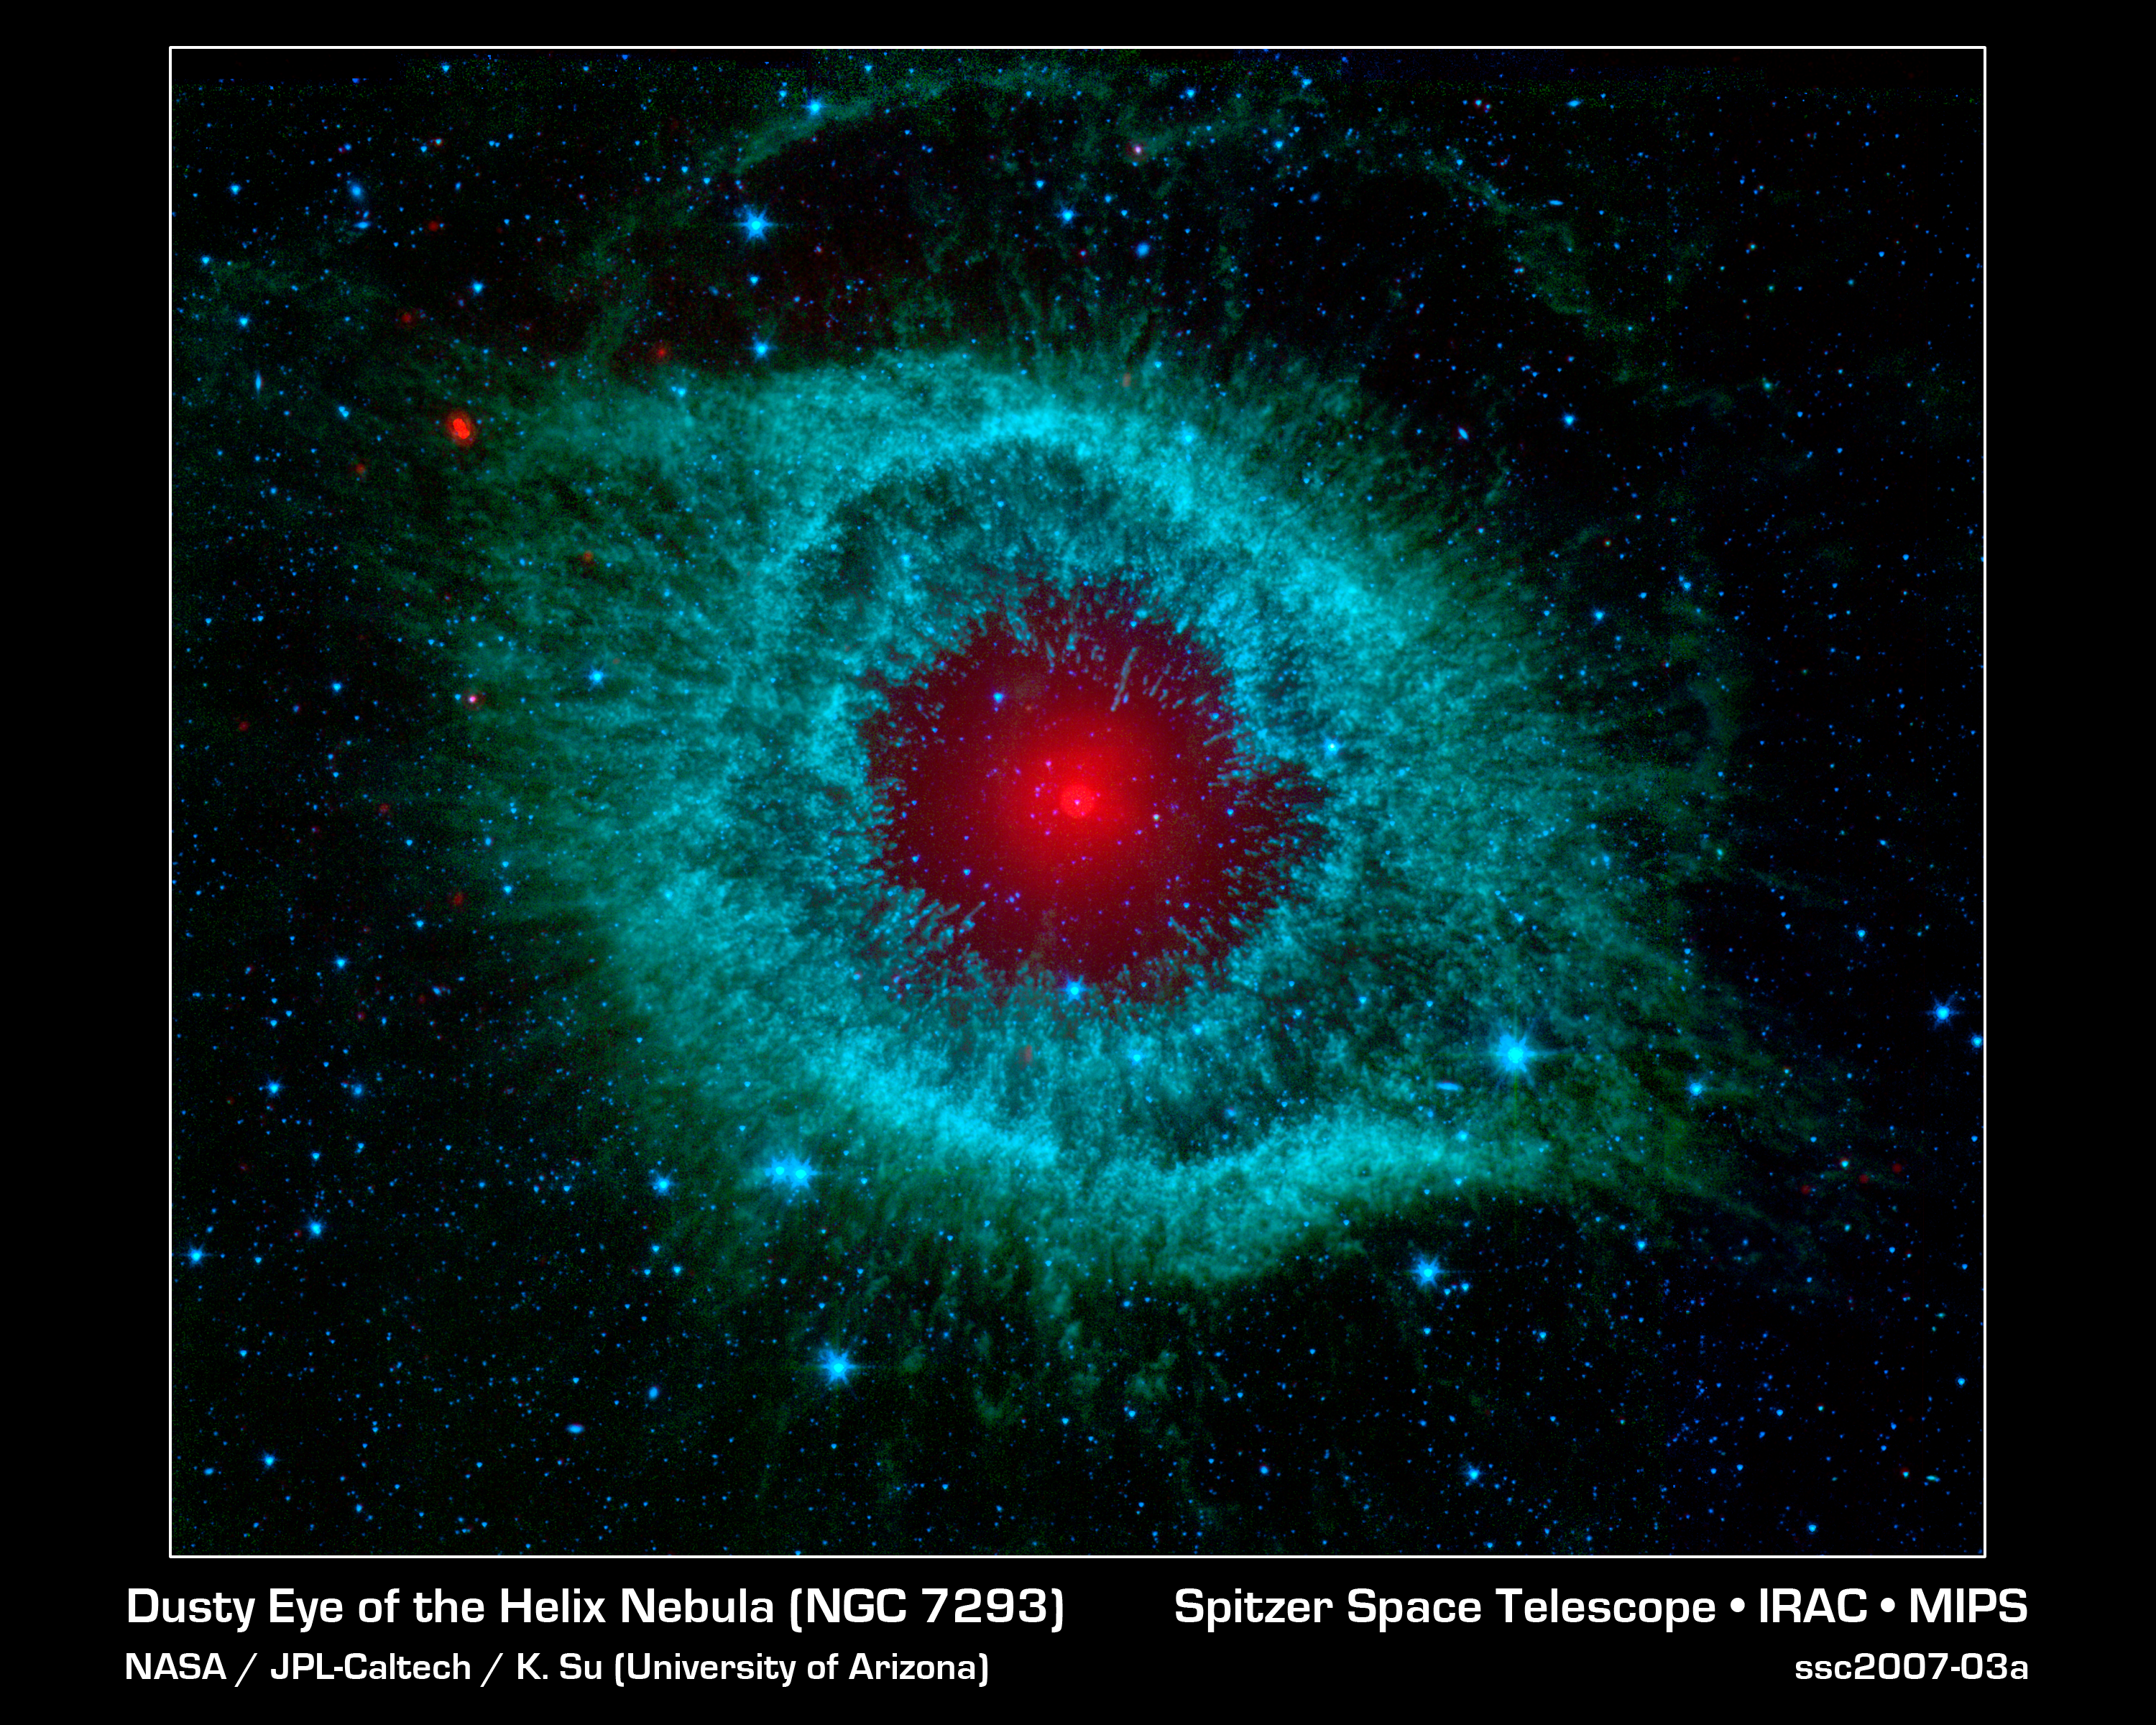

Comets Kick Up Dust in Helix Nebula

This infrared image from NASA's Spitzer Space Telescope shows the Helix nebula, a cosmic starlet often photographed by amateur astronomers for its vivid colors and eerie resemblance to a giant eye.

The nebula, located about 700 light-years away in the constellation Aquarius, belongs to a class of objects called planetary nebulae. Discovered in the 18th century, these cosmic butterflies were named for their resemblance to gas-giant planets.

Planetary nebulae are actually the remains of stars that once looked a lot like our sun.

When sun-like stars die, they puff out their outer gaseous layers. These layers are heated by the hot core of the dead star, called a white dwarf, and shine with infrared and visible-light colors. Our own sun will blossom into a planetary nebula when it dies in about five billion years.

In Spitzer's infrared view of the Helix nebula, the eye looks more like that of a green monster's. Infrared light from the outer gaseous layers is represented in blues and greens. The white dwarf is visible as a tiny white dot in the center of the picture. The red color in the middle of the eye denotes the final layers of gas blown out when the star died.

The brighter red circle in the very center is the glow of a dusty disk circling the white dwarf (the disk itself is too small to be resolved). This dust, discovered by Spitzer's infrared heat-seeking vision, was most likely kicked up by comets that survived the death of their star. Before the star died, its comets and possibly planets would have orbited the star in an orderly fashion. But when the star blew off its outer layers, the icy bodies and outer planets would have been tossed about and into each other, resulting in an ongoing cosmic dust storm. Any inner planets in the system would have burned up or been swallowed as their dying star expanded.

The Helix nebula is one of only a few dead-star systems in which evidence for comet survivors has been found.

This image is made up of data from Spitzer's infrared array camera and multiband imaging photometer. Blue shows infrared light of 3.6 microns; green shows infrared light of 5.8 microns; and red shows infrared light of 24 microns.

Credit: NASA/JPL-Caltech/K. Su (Univ. of Arizona)